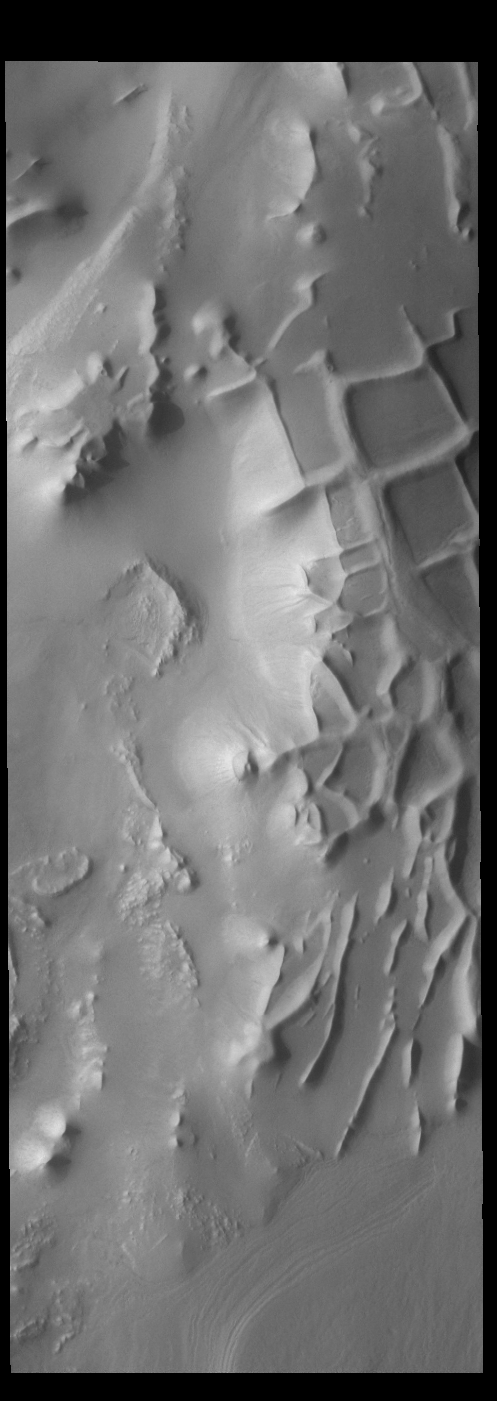

Angustus Labyrinthus – Inca City

Angustus Labyrinthus is a unique region near the south polar cap. The squares formed by intersecting ridges earned the feature the informal name of the Inca City when it was discovered in Mariner 9 images in 1972. The linear ridges are believed to have formed by volcanic and tectonic forces, where magma filled fractures in the subsurface and then erosion revealed the magmatic material.

Credit: NASA/JPL-Caltech/ASU